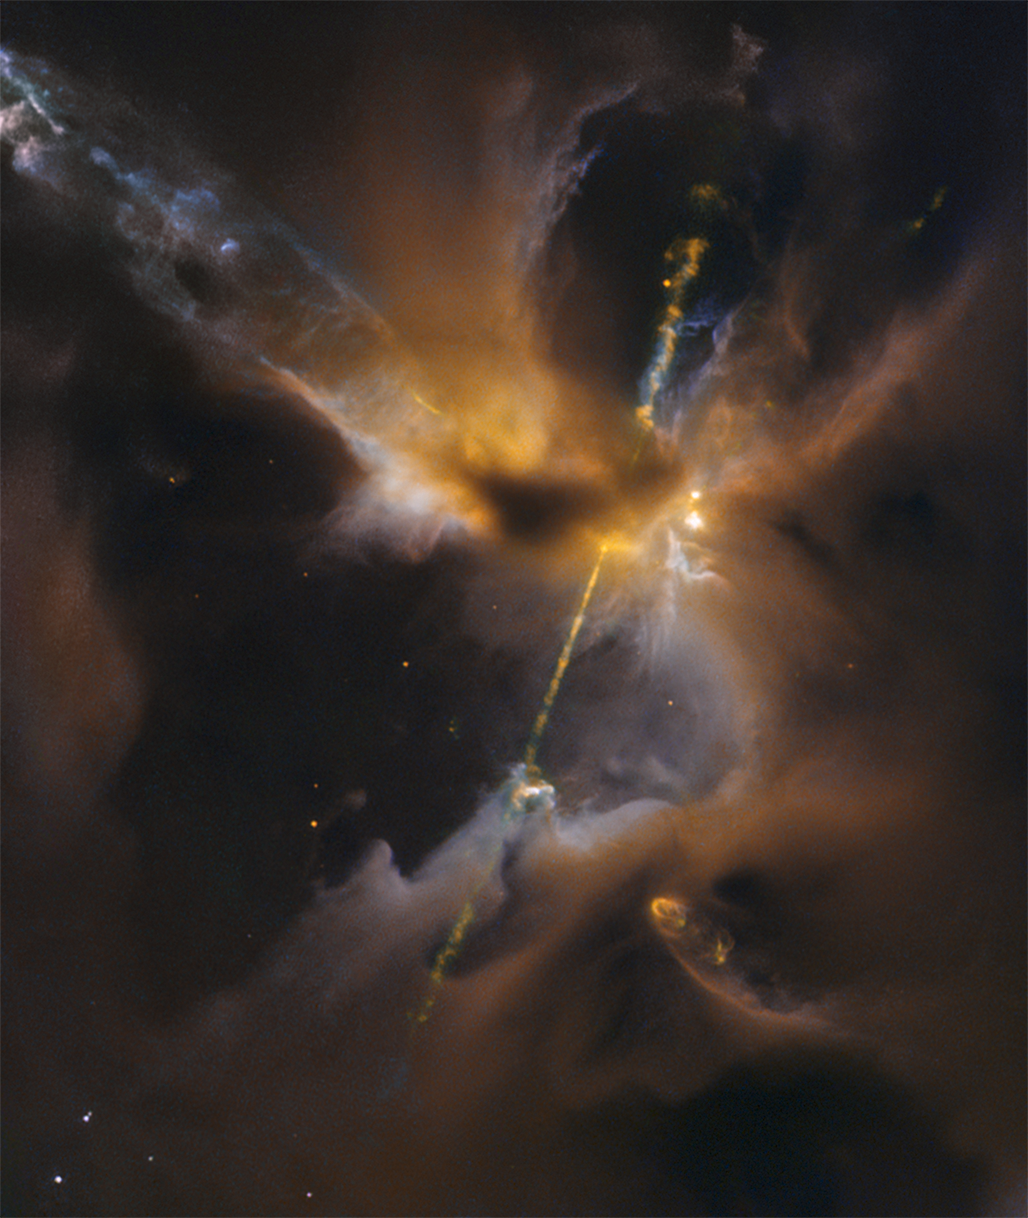

Hubble Sees the Force Awakening in a Newborn Star

Just about anything is possible in our remarkable universe, and it often competes with the imaginings of science fiction writers and filmmakers. Hubble’s latest contribution is a striking photo of what looks like a double-bladed lightsaber straight out of the Star Wars films. In the center of the image, partially obscured by a dark, Jedi-like cloak of dust, a newborn star shoots twin jets out into space as a sort of birth announcement to the universe. Gas from a surrounding disk rains down onto the dust-obscured protostar and engorges it. The material is superheated and shoots outward from the star in opposite directions along an uncluttered escape route — the star’s rotation axis. Much more energetic than a science fiction lightsaber, these narrow energetic beams are blasting across space at over 100,000 miles per hour. This celestial lightsaber does not lie in a galaxy far, far away but rather inside our home galaxy, the Milky Way.

The Hubble Space Telescope is a project of international cooperation between NASA and the European Space Agency. NASA’s Goddard Space Flight Center in Greenbelt, Maryland, manages the telescope. The Space Telescope Science Institute (STScI) in Baltimore conducts Hubble science operations. STScI is operated for NASA by the Association of Universities for Research in Astronomy, Inc., in Washington.

Credit: NASA/ESA/STScI